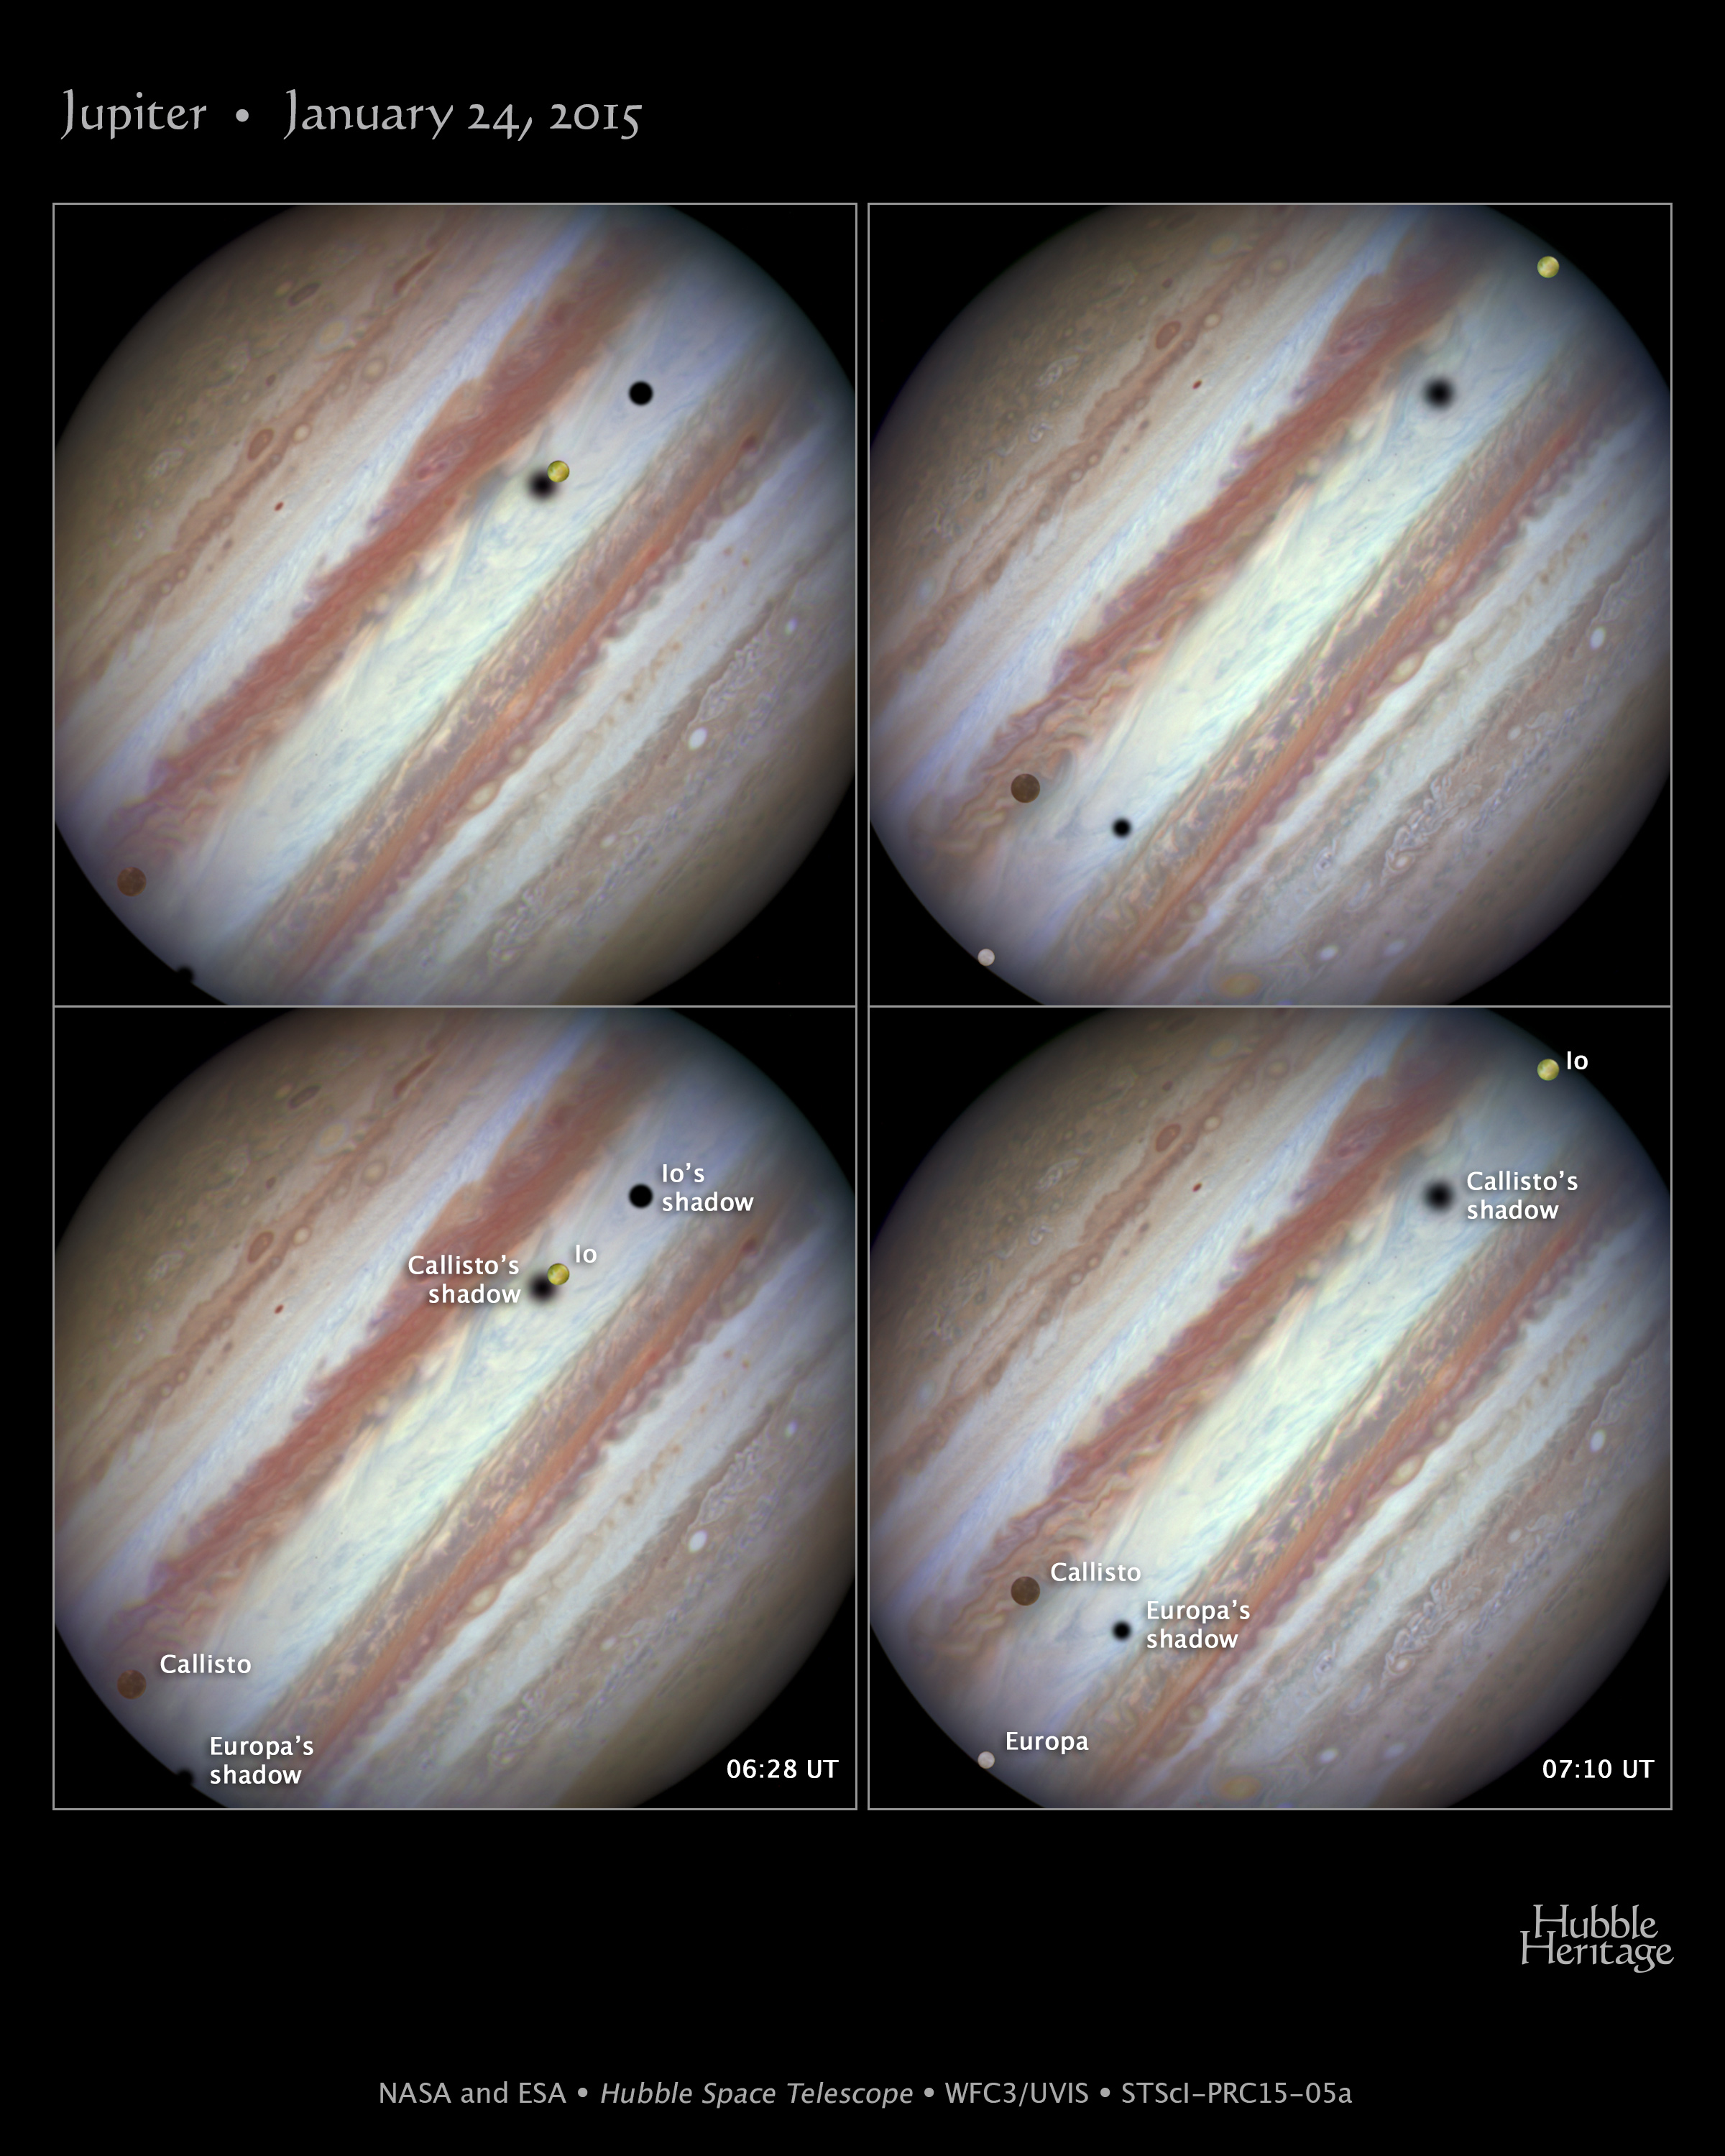

Jupiter — January 24, 2015

Firing off a string of snapshots like a sports photographer at a NASCAR race, NASA's Hubble Space Telescope captured a rare look at three of Jupiter's largest moons parading across the banded face of the gas-giant planet: Europa, Callisto, and Io.

These so-called Galilean satellites (named after the 17th century scientist Galileo Galilei, who discovered them with a telescope) complete orbits around Jupiter ranging from 2 days to 17 days in duration. They can commonly be seen transiting the face of Jupiter and casting shadows onto its cloud tops. However, seeing three moons transiting the face of Jupiter at the same time is rare, occurring only once or twice a decade.

The Hubble image on the left (unlabeled at top left, labeled at bottom left) shows the beginning of the event, which took place on January 24, 2015. From left to right the moons Callisto and Io are above Jupiter's cloud tops. The shadows from Europa (not seen in the image), Callisto, and Io are strung out from left to right.

Near the end of the event, approximately 42 minutes later (right-side image), Europa has entered the frame at lower left. Slower-moving Callisto is above and to the right of Europa. Fastest-moving Io is approaching the eastern limb of the planet; its shadow is no longer visible on Jupiter. Europa's shadow is toward the left side of the image, and Callisto's shadow to the right. (The moons' orbital velocities are proportionally slower with increasing distance from the planet.)

Missing from the sequence is the moon Ganymede, which was outside Hubble's field of view and too far from Jupiter in angular separation to be considered part of the conjunction.

The moons in these photos have distinctive colors. The ancient, cratered surface of Callisto is brownish; the smooth icy surface of Europa is yellow-white; and the volcanic, sulfur-dioxide surface of Io is orange. The apparent "fuzziness" of some of the shadows depends on the moons' distances from Jupiter. The farther away a moon is from the planet, the softer the shadow, because the shadow is more spread out across the disk.

The images were taken with Hubble's Wide Field Camera 3 in visible light.

Credit: NASA, ESA, and the Hubble Heritage Team (STScI/AURA)